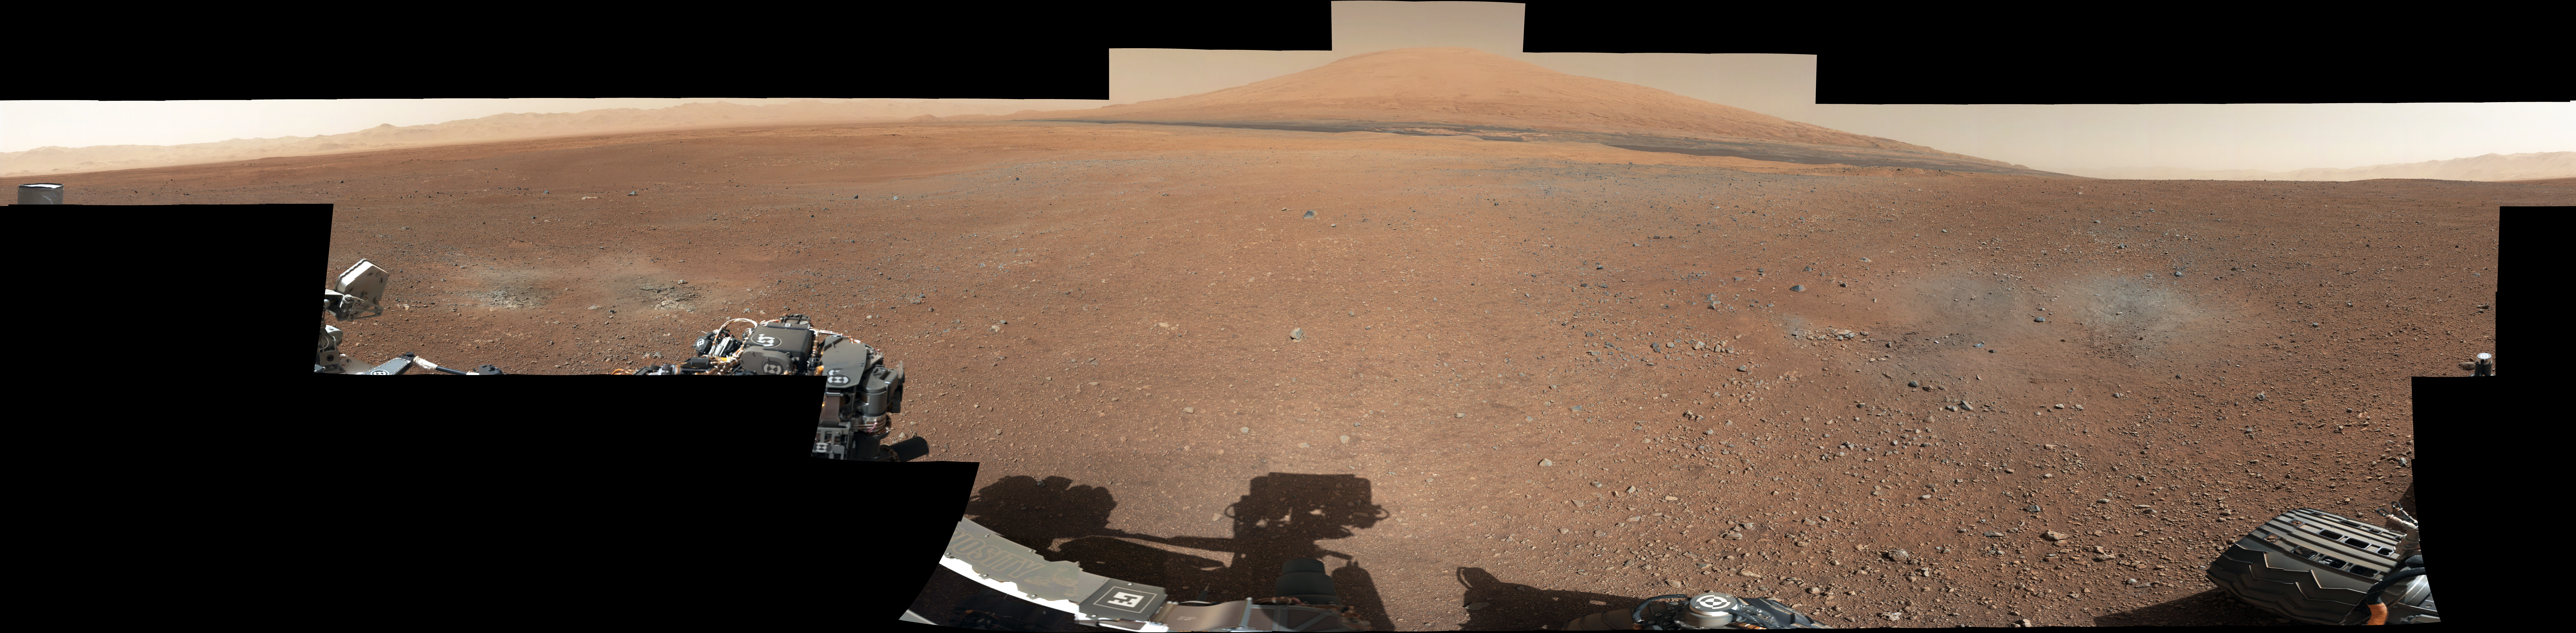

Landing Site Panorama, with the Heights of Mount Sharp

Raw Version

This color panorama shows a 360-degree view of the landing site of NASA’s Curiosity rover, including the highest part of Mount Sharp visible to the rover. That part of Mount Sharp is approximately 12 miles (20 kilometers) away from the rover.

The images were obtained by the rover’s 34-millimeter Mast Camera. The mosaic, which stretches about 29,000 pixels across by 7,000 pixels high, includes 130 images taken on Aug. 8 and an additional 10 images taken on Aug. 18. These images were shot before the camera was fully characterized.

Scientists enhanced the color in one version to show the Martian scene as it would appear under the lighting conditions we have on Earth, which helps in analyzing the terrain. A raw version is also available.

JPL manages the Mars Science Laboratory/Curiosity for NASA’s Science Mission Directorate in Washington. The rover was designed, developed and assembled at JPL, a division of the California Institute of Technology in Pasadena.

Credit: NASA/JPL-Caltech/MSSS